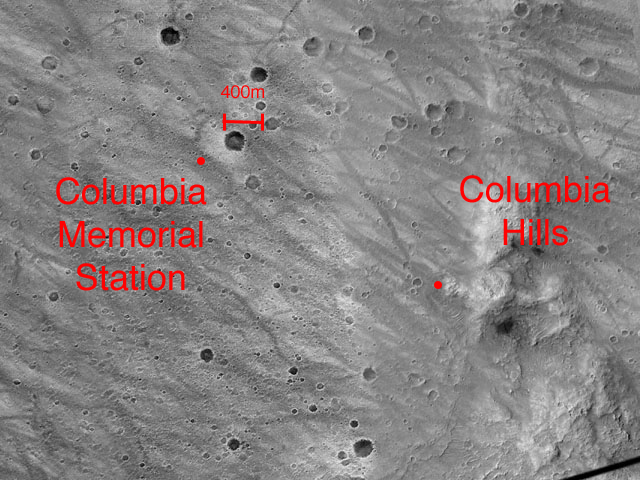

Spirit’s Mission From Beginning to End

This image highlights the beginning–the Columbia Memorial Station–and possible end – the “Columbia Hills” – of the Mars Exploration Rover Spirit’s journey. The image was taken by the camera on NASA’s Mars Global Surveyor orbiter.

Credit: NASA/JPL/MSSS